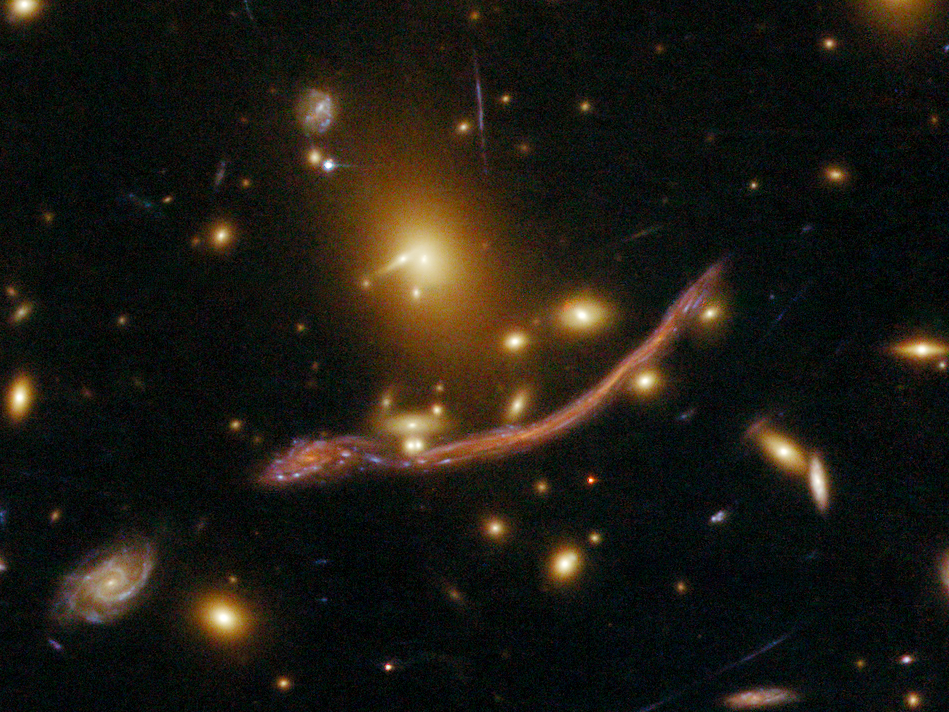

Gravitational Lens Detail in Abell 370

Object Name: Abell 370
Object Description: Cluster of Galaxies
Instrument: HST/ACS/WFC
Filters: F475W (G), F625W (R), and F814W (I)
Exposure Time: 3.5 hours

The image is a composite of separate exposures made by the ACS instrument on the Hubble Space Telescope. Three filters were used to sample broad wavelength ranges. The color results from assigning different hues (colors) to each monochromatic image. In this case, the assigned colors are: Blue: F475W (G) Green: F625W (R) Red: F814W (I)

Credit: NASA, ESA, the Hubble SM4 ERO Team, and ST-ECF